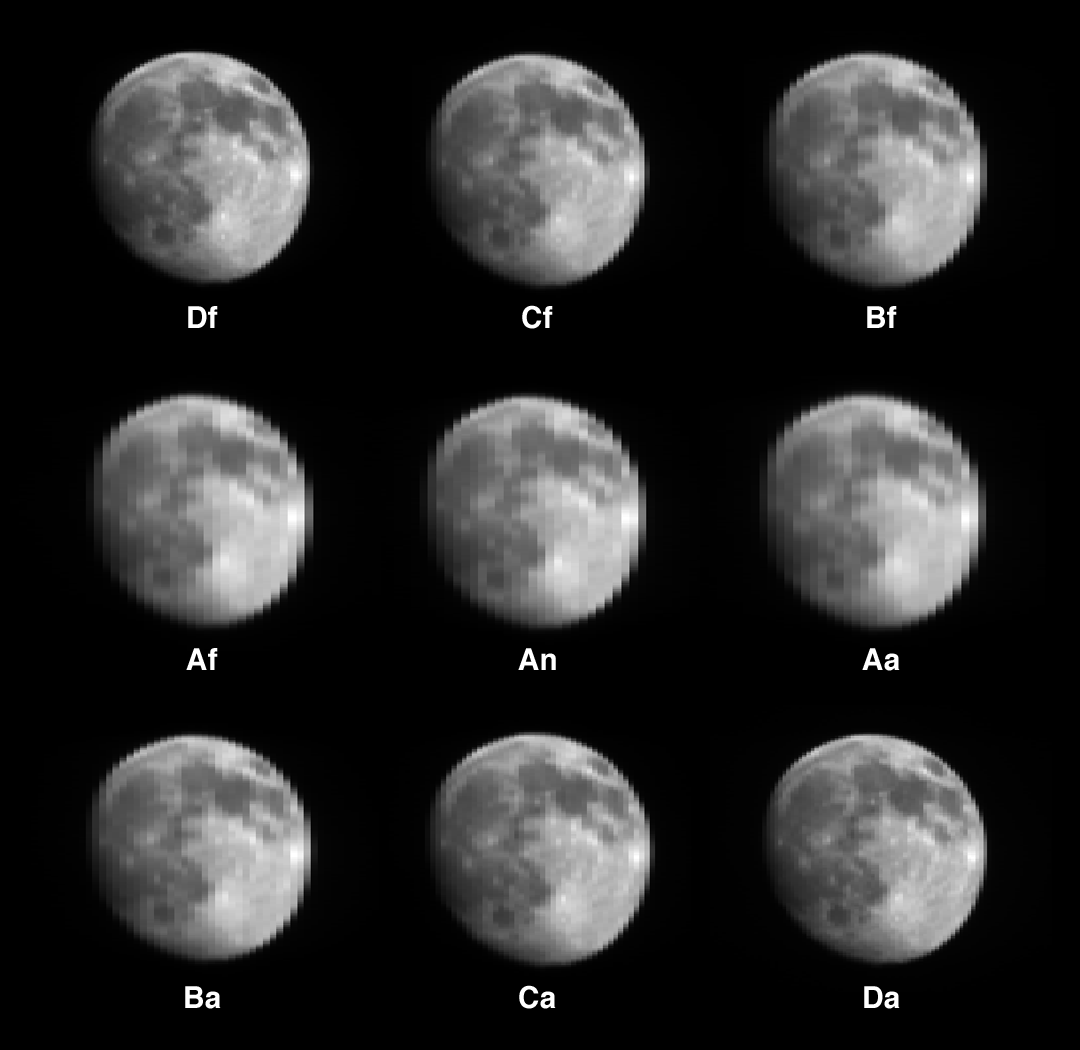

MISR Views the Moon

On April 14, 2003, a special maneuver of the Terra spacecraft was performed as it traversed the nightside of orbit 17672. This maneuver entailed a “backward somersault” of the spacecraft as it pitched end-over-end, allowing the normally Earth-viewing instruments to look at deep space and the waxing gibbous Moon. The purpose of this acrobatic feat is to assist in the calibration of several of Terra’s instruments. Over a 16-minute interval, the lunar disk passed through the fields-of-view of all nine MISR cameras, resulting in this unique set of images. Shown here are “raw” red-band data, with no adjustments for radiometric calibration. Because the pitch rate of the spacecraft resulted in different pixel spacings in the left-right and up-down directions, the aspect ratios of the raw images have been adjusted to provide roughly circular disks.

Each image is labeled with the name of the camera which acquired it. The “D” cameras are the ones which normally view the Earth at the most oblique angles, and the letters “f” and “a” denote fore- and aft-viewing orientations, respectively. “An” is the vertical-viewing (nadir) camera. Why are the “D” images the sharpest? The letters “A,” “B,” “C,” and “D” refer to the different lens designs used on MISR, with the “D” lenses having focal lengths more than twice as large as the “A” lenses. A pixel at the center of the lunar disk subtends about 65 kilometers for the “D” cameras and about 137 kilometers for the “A” cameras. As the Moon passed into the field-of-view of each of the nine cameras, the lunar disk was always viewed “straight on,” so there is no multiangular effect in these images.

Familiar lunar features are clearly recognizable. The dark lunar “maria” are vast plains of basaltic lava. The feature near the upper right-hand edge of the lunar disk is Mare Crisium. Between it and image center is Mare Tranquillitatis, site of the 1969 Apollo 11 lunar landing. About halfway between image center and the left edge of the disk is the crater Copernicus, with the large Mare Imbrium to its north. Near the bottom is the crater Tycho, with bright rays of ejecta extending in many directions.

Planning for this maneuver has been underway since before Terra’s launch. A high school Applied Engineering Competition was also held (in partnership with the Goddard Space Flight Center’s Educational Programs Office) in which students were asked to visualize the precise timing and mechanics of Terra’s on-orbit calibration maneuvers. For further information see http://terra.nasa.gov/Events/Competition/.

MISR was built and is managed by NASA’s Jet Propulsion Laboratory, Pasadena, CA, for NASA’s Office of Earth Science, Washington, DC. The Terra satellite is managed by NASA’s Goddard Space Flight Center, Greenbelt, MD. JPL is a division of the California Institute of Technology.

Credit: NASA/GSFC/LaRC/JPL, MISR Team